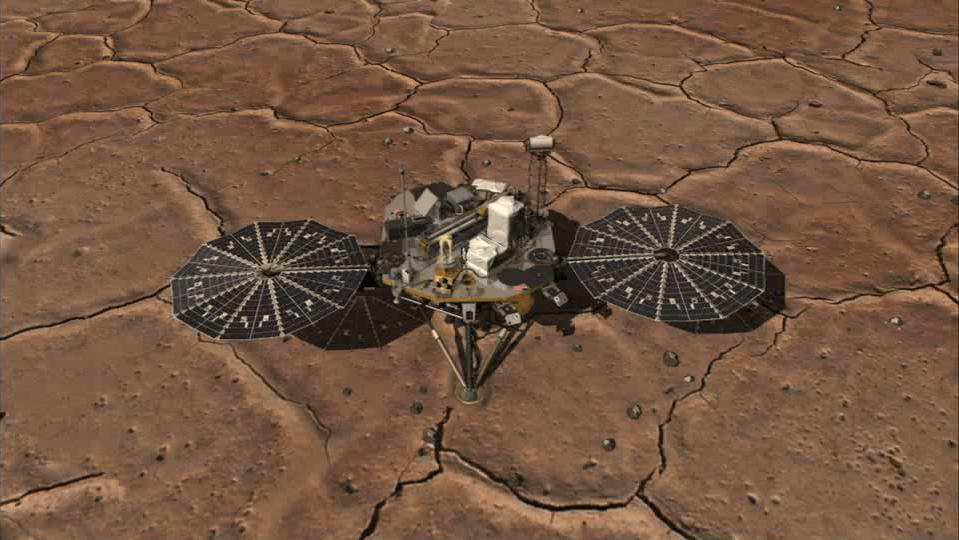

Phoenix Work Area Animation

This animation from Sol 1 shows a mosaic of the Phoenix digging area in the Martian terrain. Phoenix scientists are very pleased with this view as the terrain features few rocks—an optimal place for digging. The mast of the camera looks disjointed because the photos that comprise this mosaic were taken at different times of day. This video also show some of the lander’s instrumentation.

The Phoenix Mission is led by the University of Arizona, Tucson, on behalf of NASA. Project management of the mission is by NASA’s Jet Propulsion Laboratory, Pasadena, Calif. Spacecraft development is by Lockheed Martin Space Systems, Denver.

Photojournal Note: As planned, the Phoenix lander, which landed May 25, 2008 23:53 UTC, ended communications in November 2008, about six months after landing, when its solar panels ceased operating in the dark Martian winter.

Credit: NASA/JPL-Caltech/University of Arizona